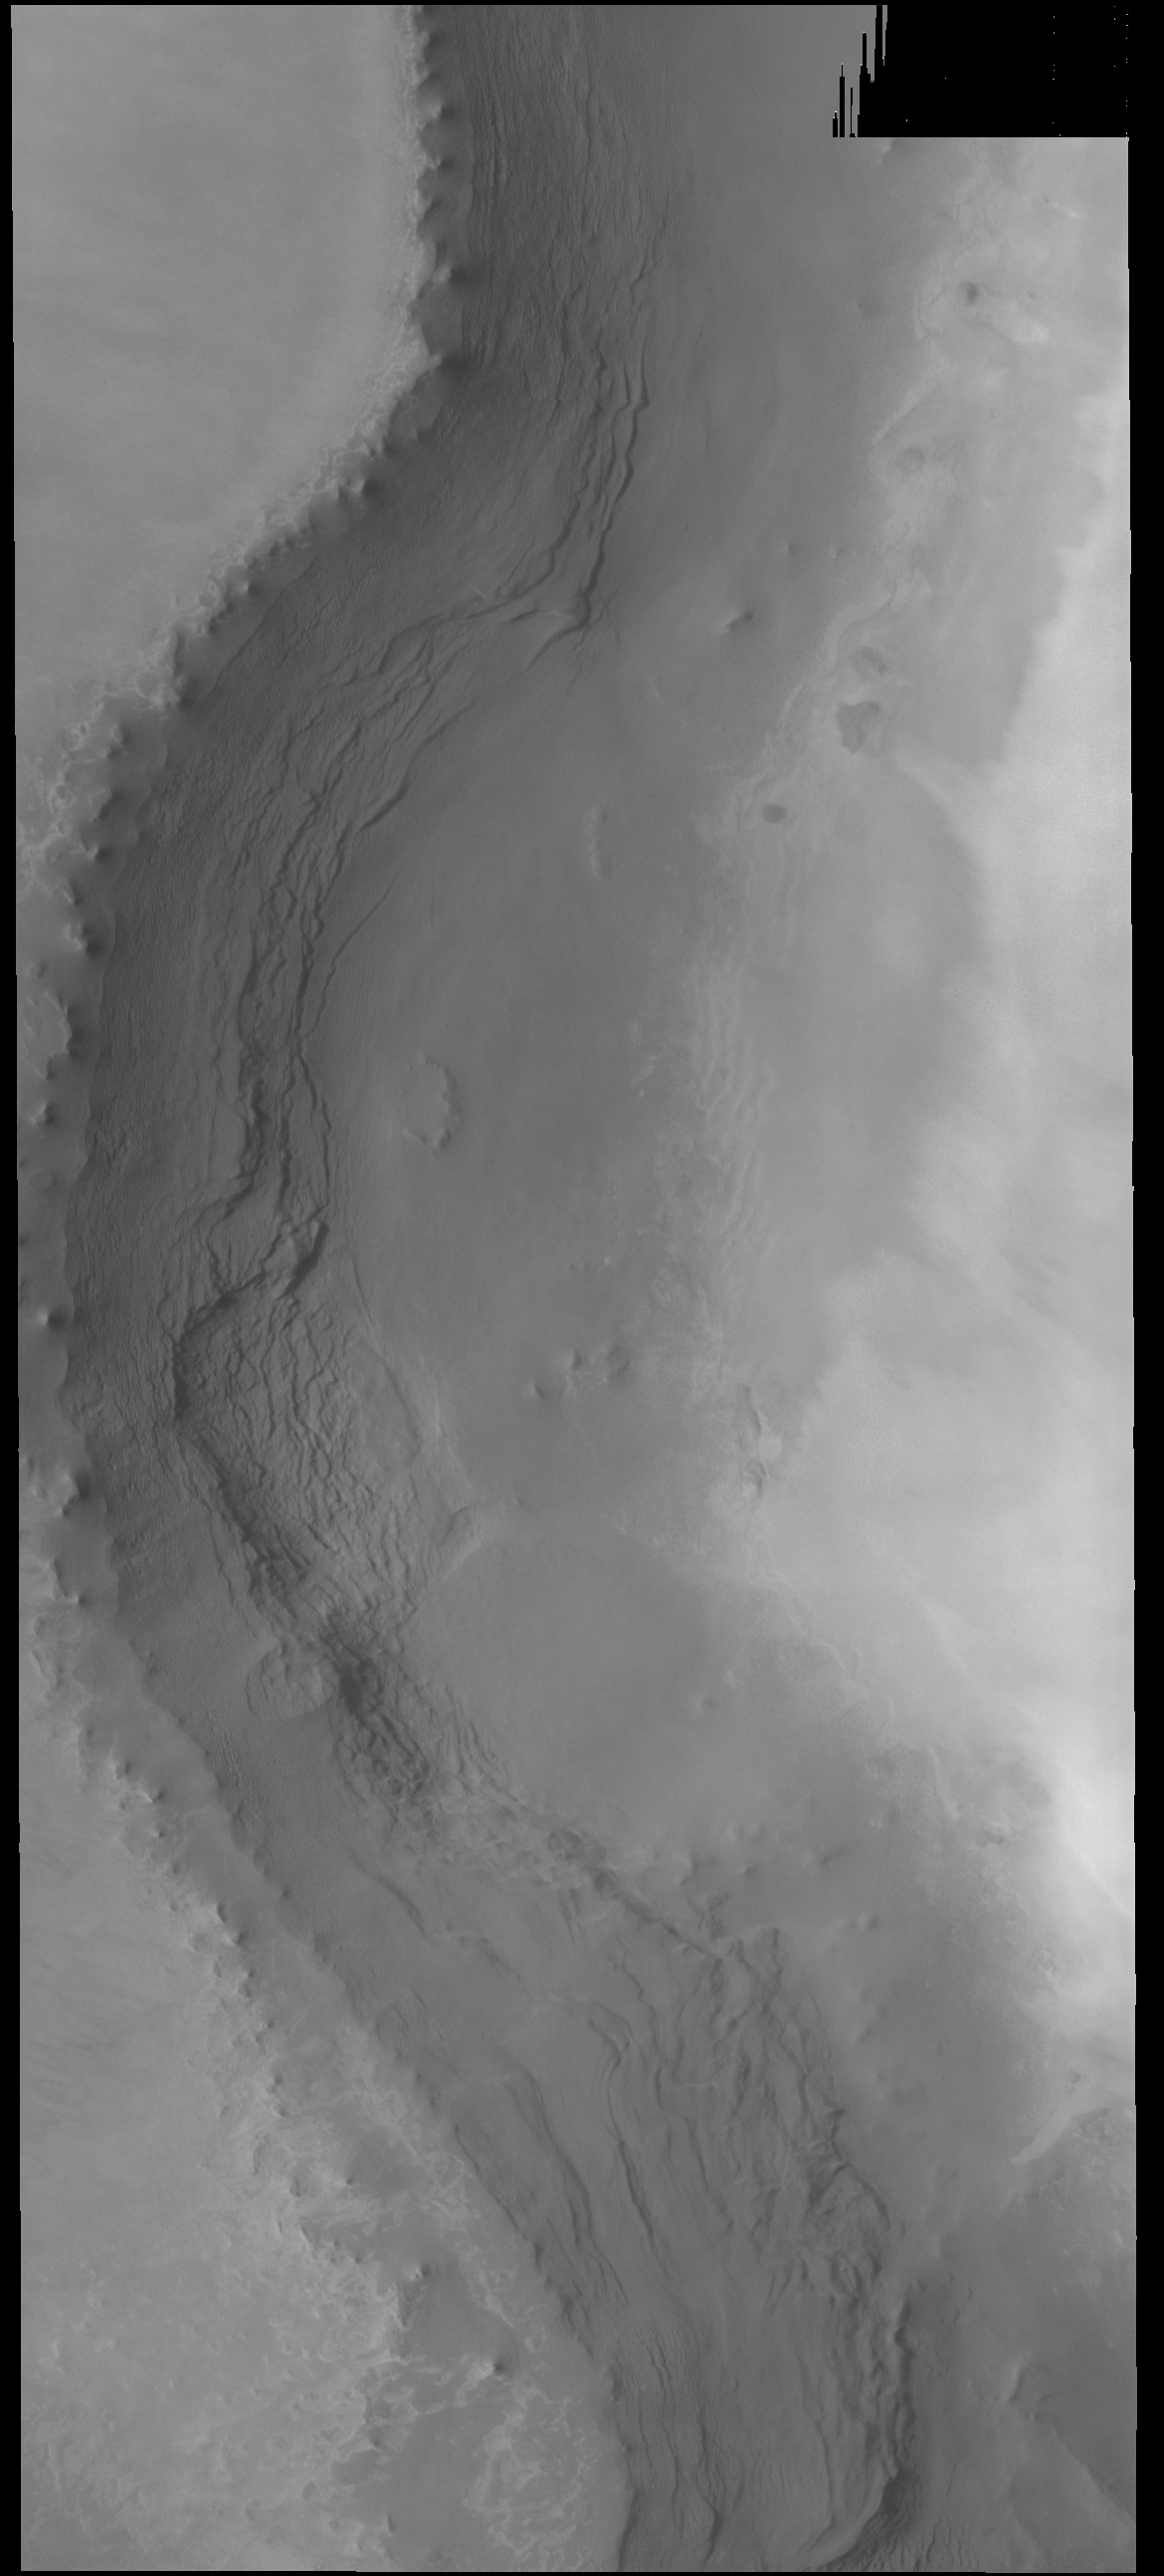

Rupes Tenius

The cliff face in this VIS image is called Rupes Tenius (rupes = scarp). The polar cap is the higher region to the left and the plains are located on the right side of the image. A large elevation change occurs along the scarp, up to 1 km in places (0.6miles).

Credit: NASA/JPL-Caltech/ASU